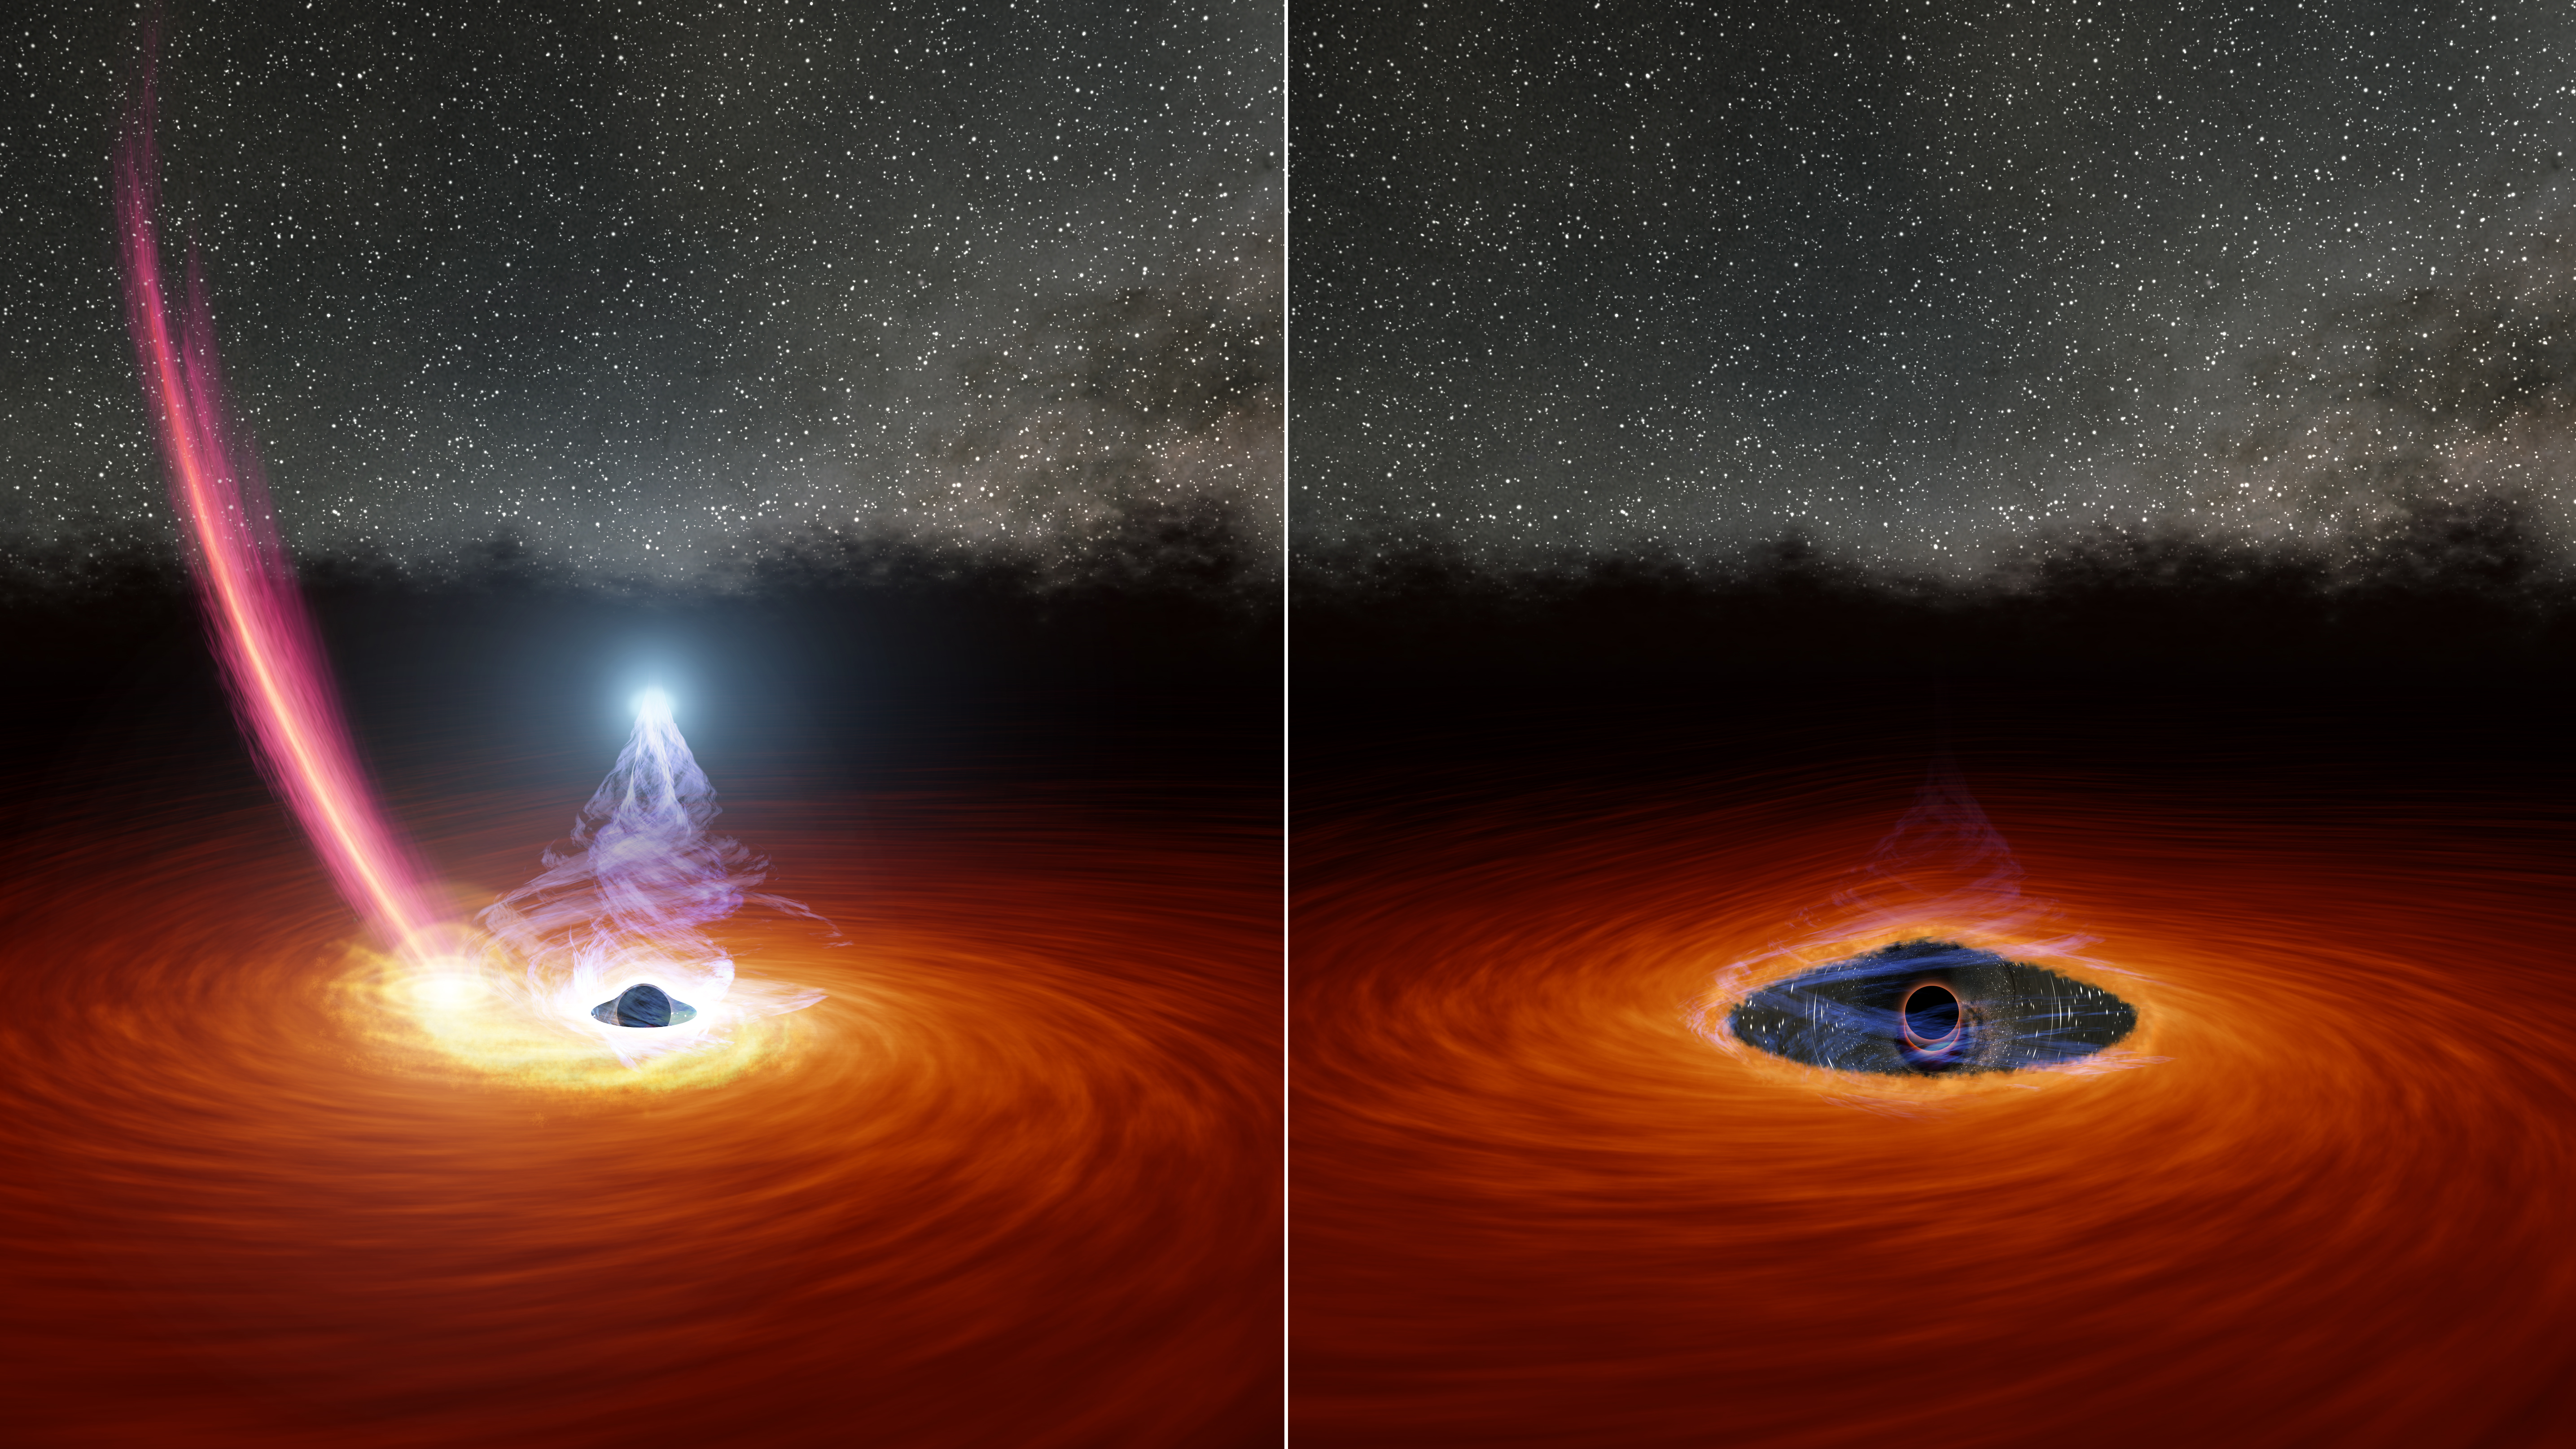

Black Hole Corona’s Disappearing Act (Illustration)

Figure A

Figure B

This two-panel illustration shows a black hole surrounded by a disk of gas, before and after the disk is partially dispersed. In the left panel, the ball of white light above the black hole is the black hole corona, a collection of ultra-hot gas particles that forms as gas from the disk falls into the black hole. The streak of debris falling toward the disk is what remains of a star that was torn apart by the black hole’s gravity. The right panel shows the black hole after the debris from the star has dispersed some of the gas in the disk, causing the corona to disappear.

Figure A is the left panel of the illustration. Figure B is the right panel.

Credit: NASA/JPL-Caltech